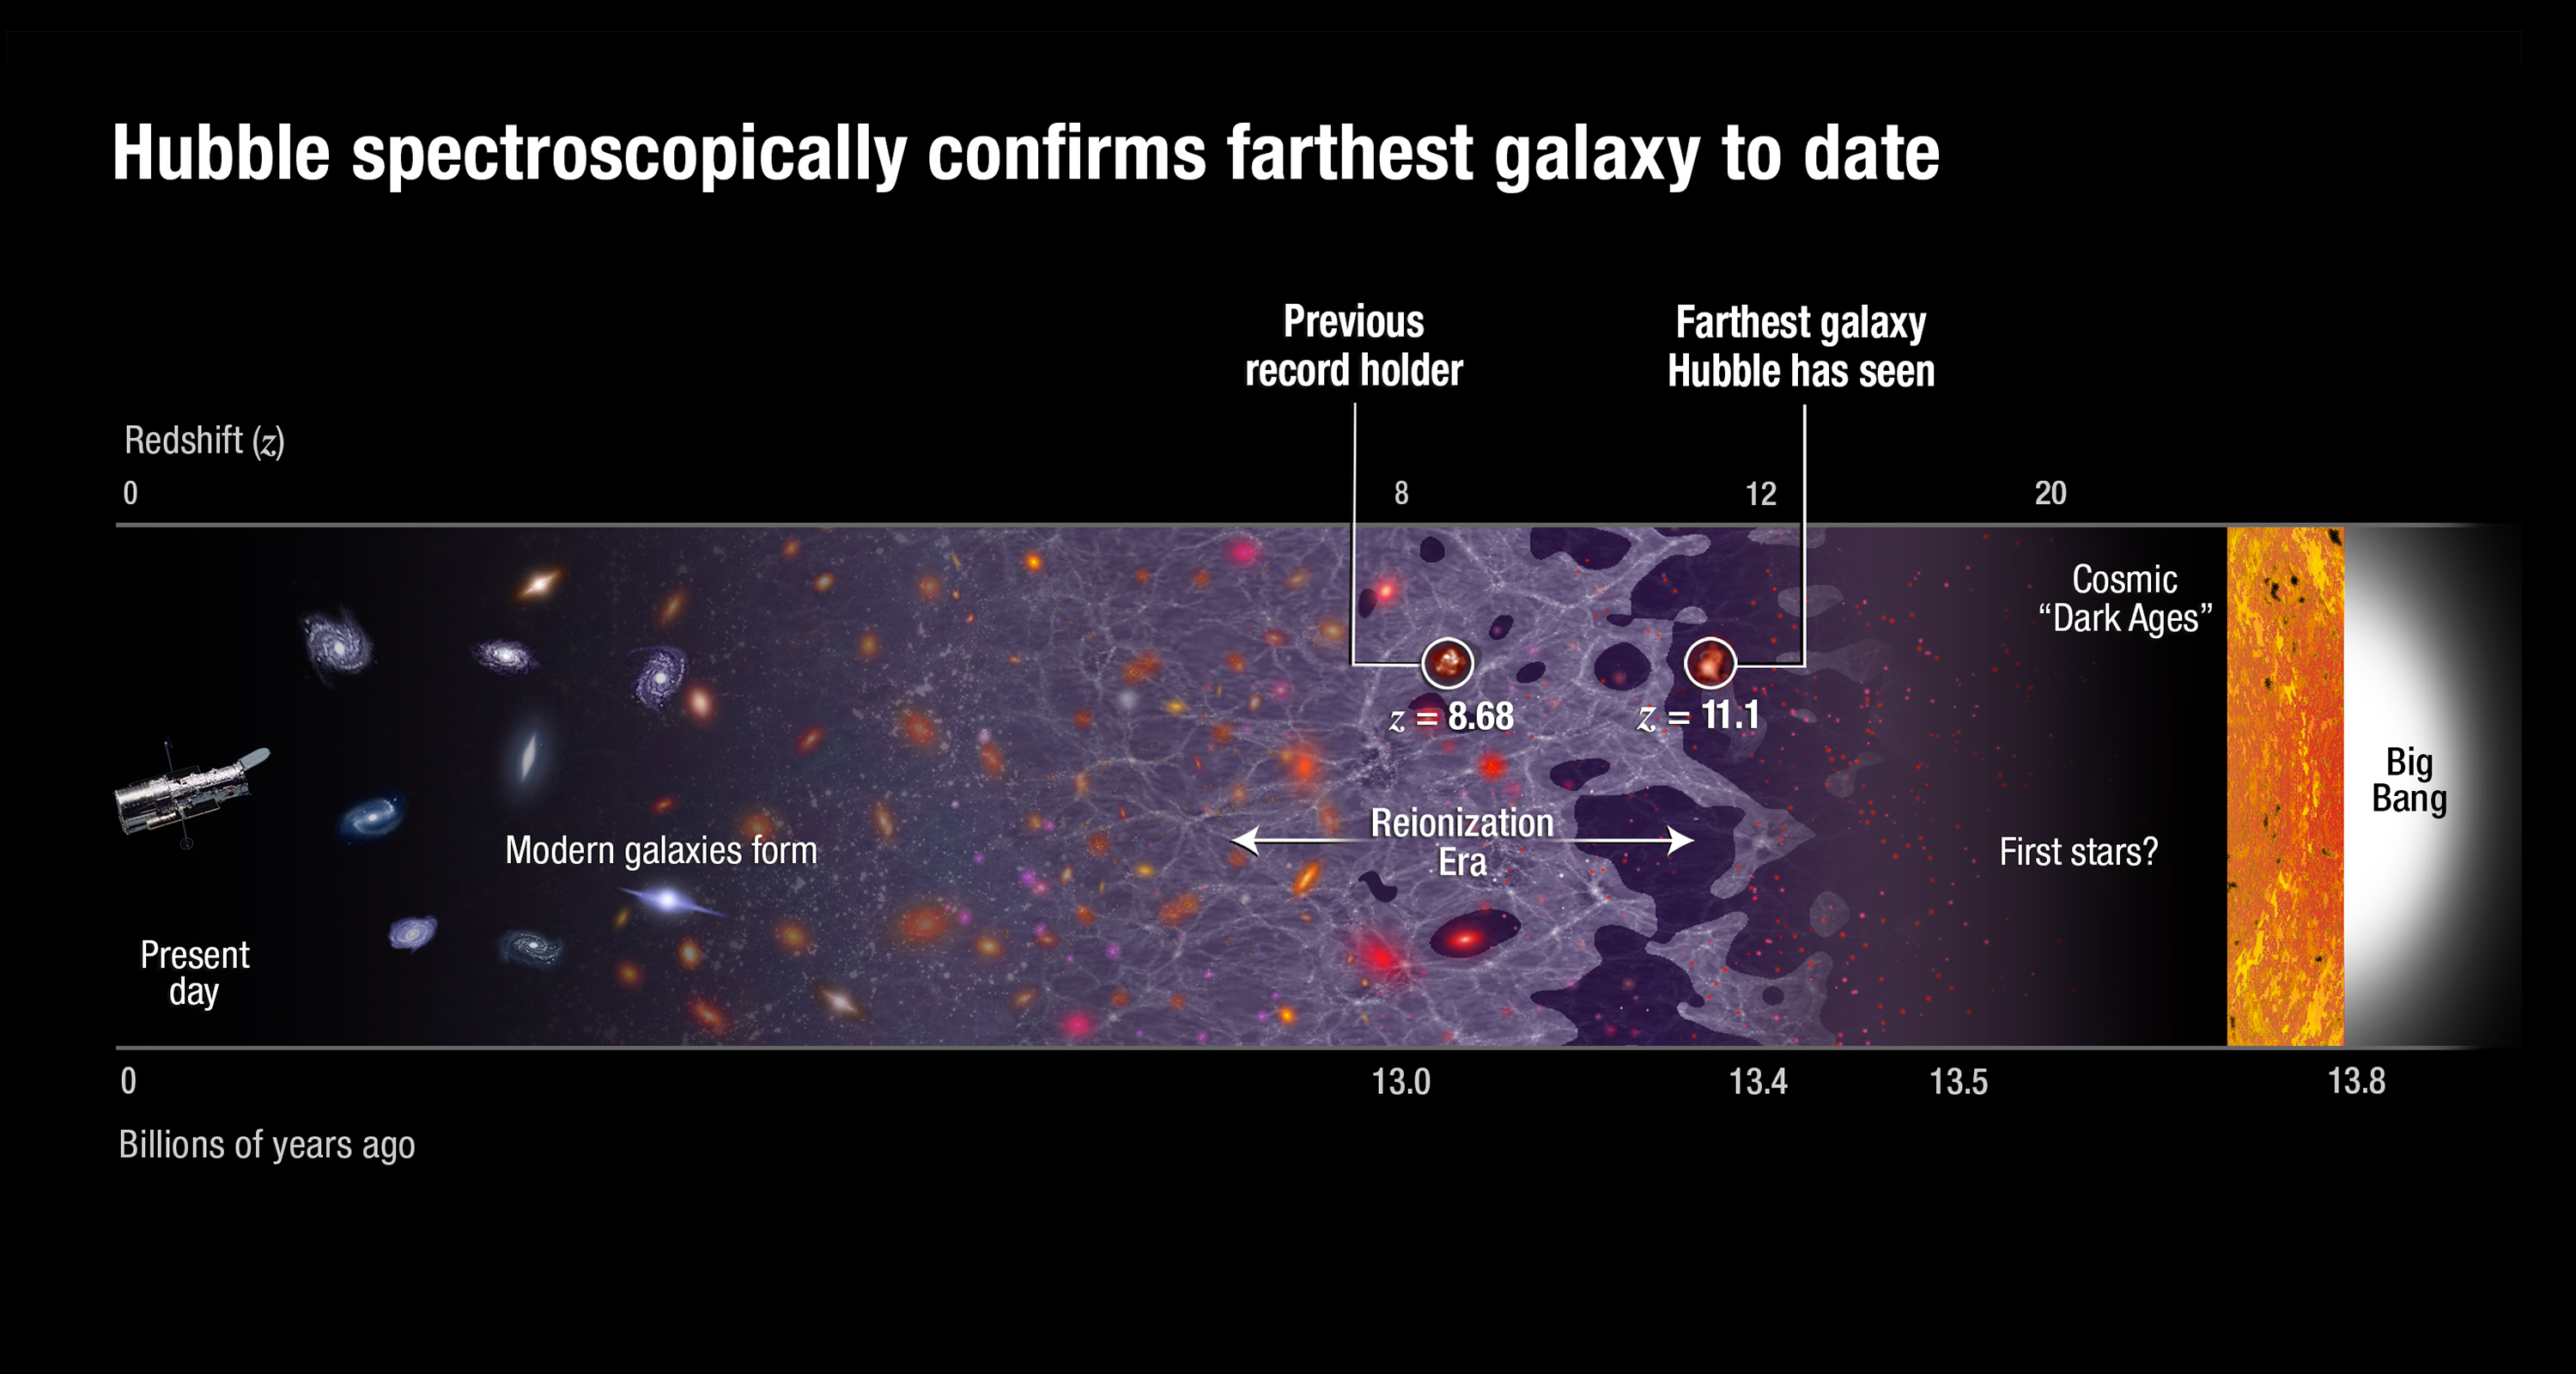

Universe Timeline

This graphic shows a timeline of the universe, stretching from the present day (left) all the way back to the big bang (right). The position of the record-breaking galaxy GN-z11 is shown not far from where the first stars began to form. The previous record holder's position is also identified.

Credit: NASA, ESA, P. Oesch and B. Robertson (University of California, Santa Cruz), and A. Feild (STScI)